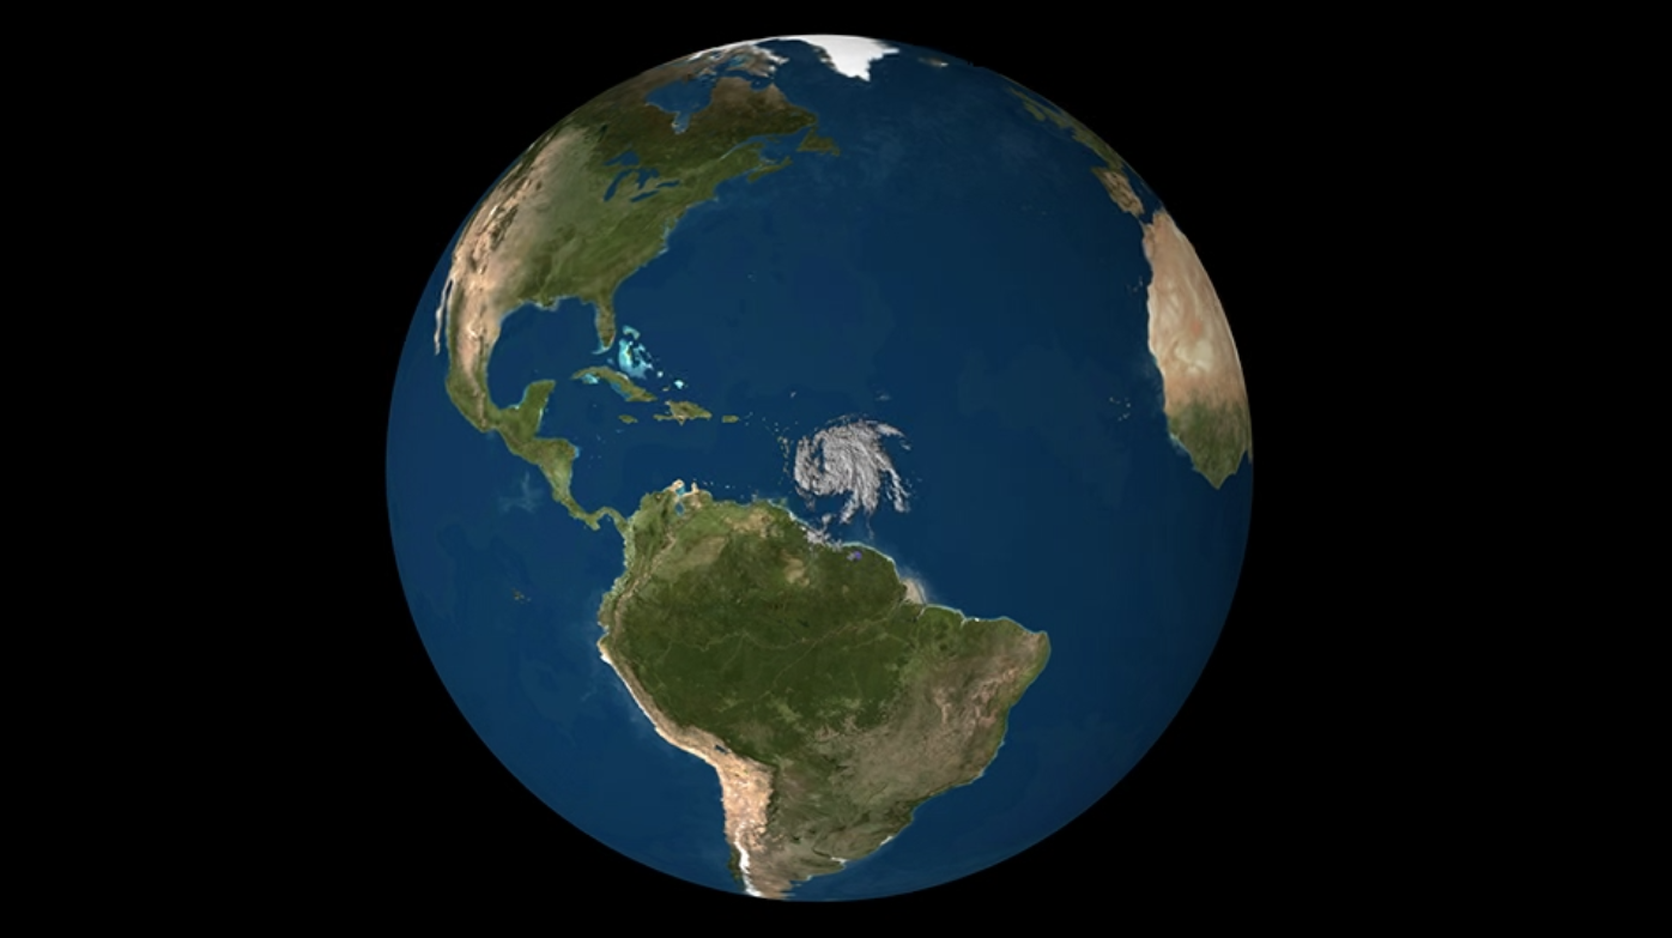

Taking a 3-D Slice of Hurricane Maria’s Cloud Structure

NASA’s CloudSat satellite flew over Hurricane Maria on Sept. 17, 2017, at 1:23 p.m. EDT (17:23 UTC) as the storm had just strengthened into a hurricane in the Atlantic Ocean. Hurricane Maria contained estimated maximum sustained winds of 75 miles per hour (65 knots) and had a minimum barometric pressure of 986 millibars.

CloudSat flew over Maria through the center of the rapidly intensifying storm, directly through an overshooting cloud top (a dome-shaped protrusion that shoots out of the top of the anvil cloud of a thunderstorm). CloudSat reveals the vertical extent of the overshooting cloud top, showing the estimated height of the cloud to be 11 miles (18 kilometers). Areas of high reflectivity with deep red and pink colors extend well above 9 miles (15 kilometers) in height, showing large amounts of water being drawn upward high into the atmosphere.

CloudSat is a satellite mission designed to measure the vertical structure of clouds from space. The radar data produces detailed images of cloud structures which will contribute to a better understanding of clouds and climate. Quicklook Images can viewed at the CloudSat Data Processing Center.

Credit: NASA/JPL-Caltech/CIRA